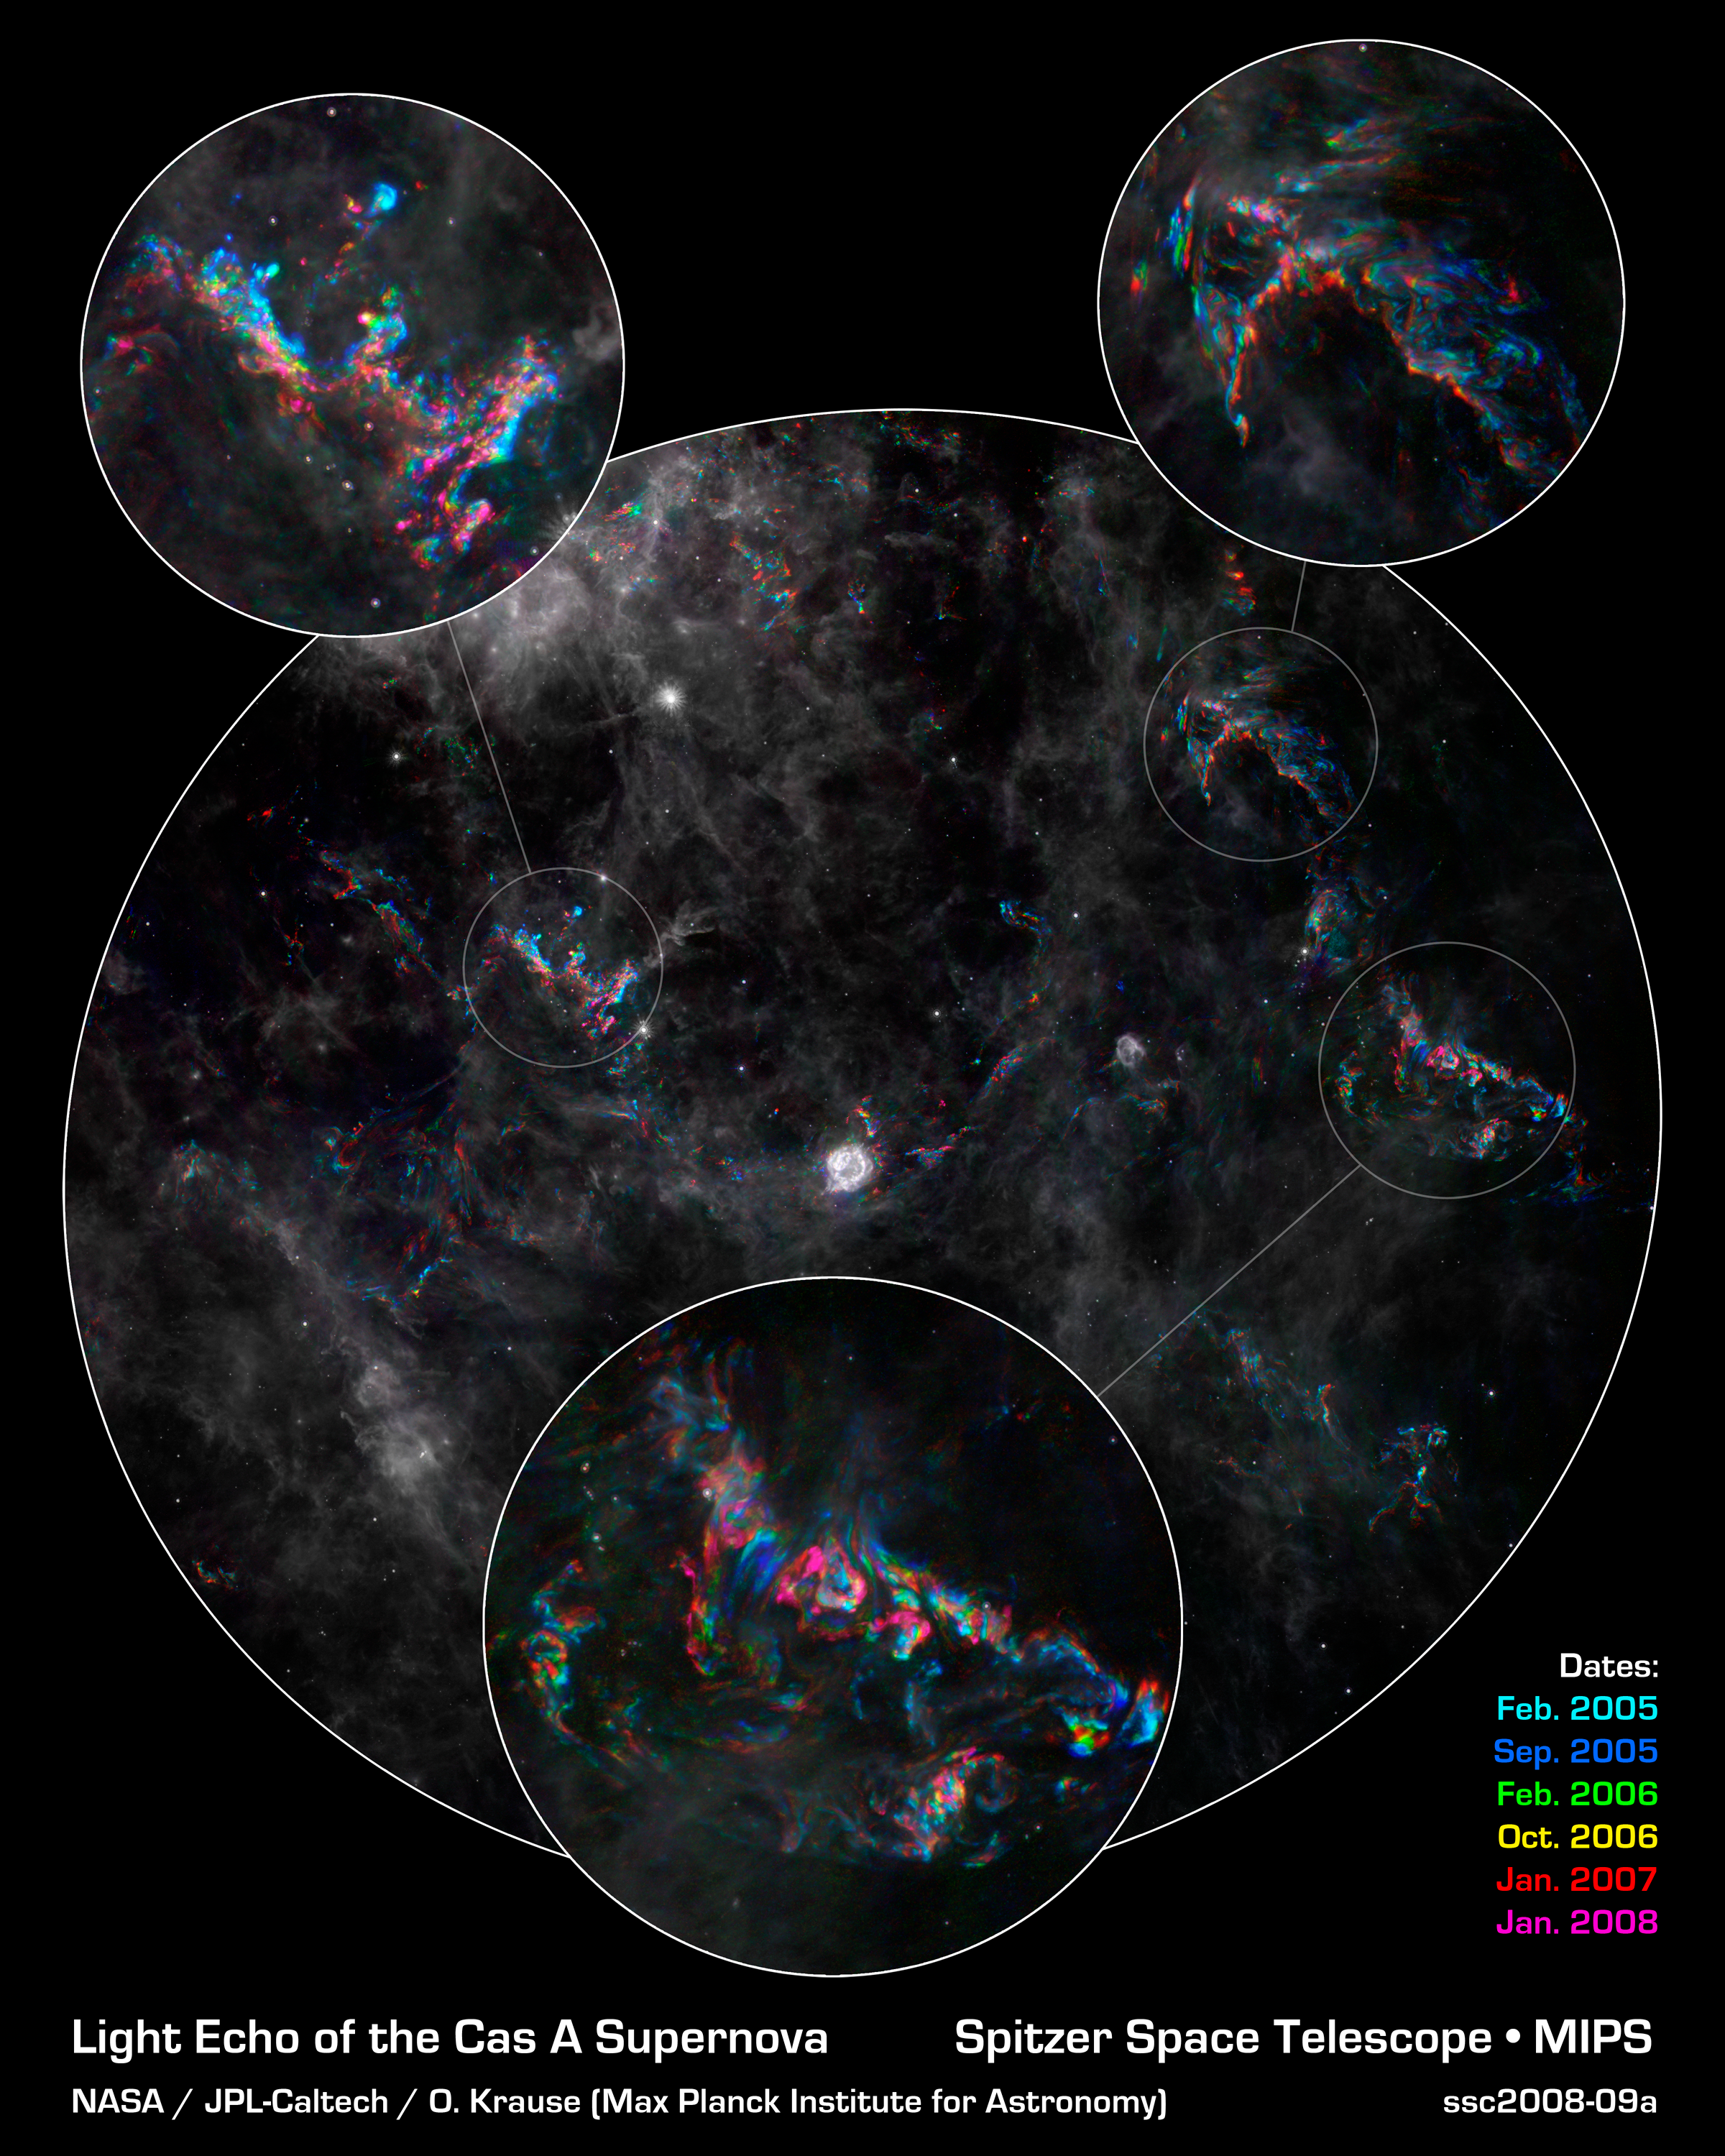

Ghostly Stellar Echoes in Supernova Remnant Cassiopeia A

This image from NASA's Spitzer Space Telescope highlights dramatic changes in phenomena referred to as light echoes (colored areas) around the Cassiopeia A supernova remnant (center). Cassiopeia A is the remnant of a once massive star that died in a violent supernova explosion. It consists of a dead star, called a neutron star, and a surrounding shell of material that was blasted off as the star died.

A light echo is created when a star explodes or erupts, flashing light into surrounding clumps of dust. As the light zips through the dust clumps, it heats them up, causing them to glow successively in infrared, like a chain of Christmas bulbs lighting up one by one. The result is an optical illusion, in which the dust appears to be flying outward at the speed of light. This apparent motion can be seen here by the shift in colored dust clumps.

The main underlying image is a composite from Spitzer showing Cassiopeia A and surrounding interstellar clouds of dust. It consists of six images taken over a time span of three years, each represented in a different color, as noted by the key at the bottom of the image.

Dust features that have not changed over time appear gray, while those that have changed are colored blue or orange. Bluer colors represent an earlier time and redder ones, a later time. Certain areas of the light echo are displayed in more detail to show the turbulent patterns formed as the light echo illuminates different areas of gas and dust over time.

The supernova remnant is located 11,000 light-years away in the northern constellation Cassiopeia. The light echo is the largest ever seen, stretching more than 300 light-years away from Cassiopeia A. If viewed from Earth, the entire frame would take up the same amount of space as seven full moons.

Credit: NASA/JPL-Caltech/Y. Kim (Univ. of Arizona/Univ. of Chicago)